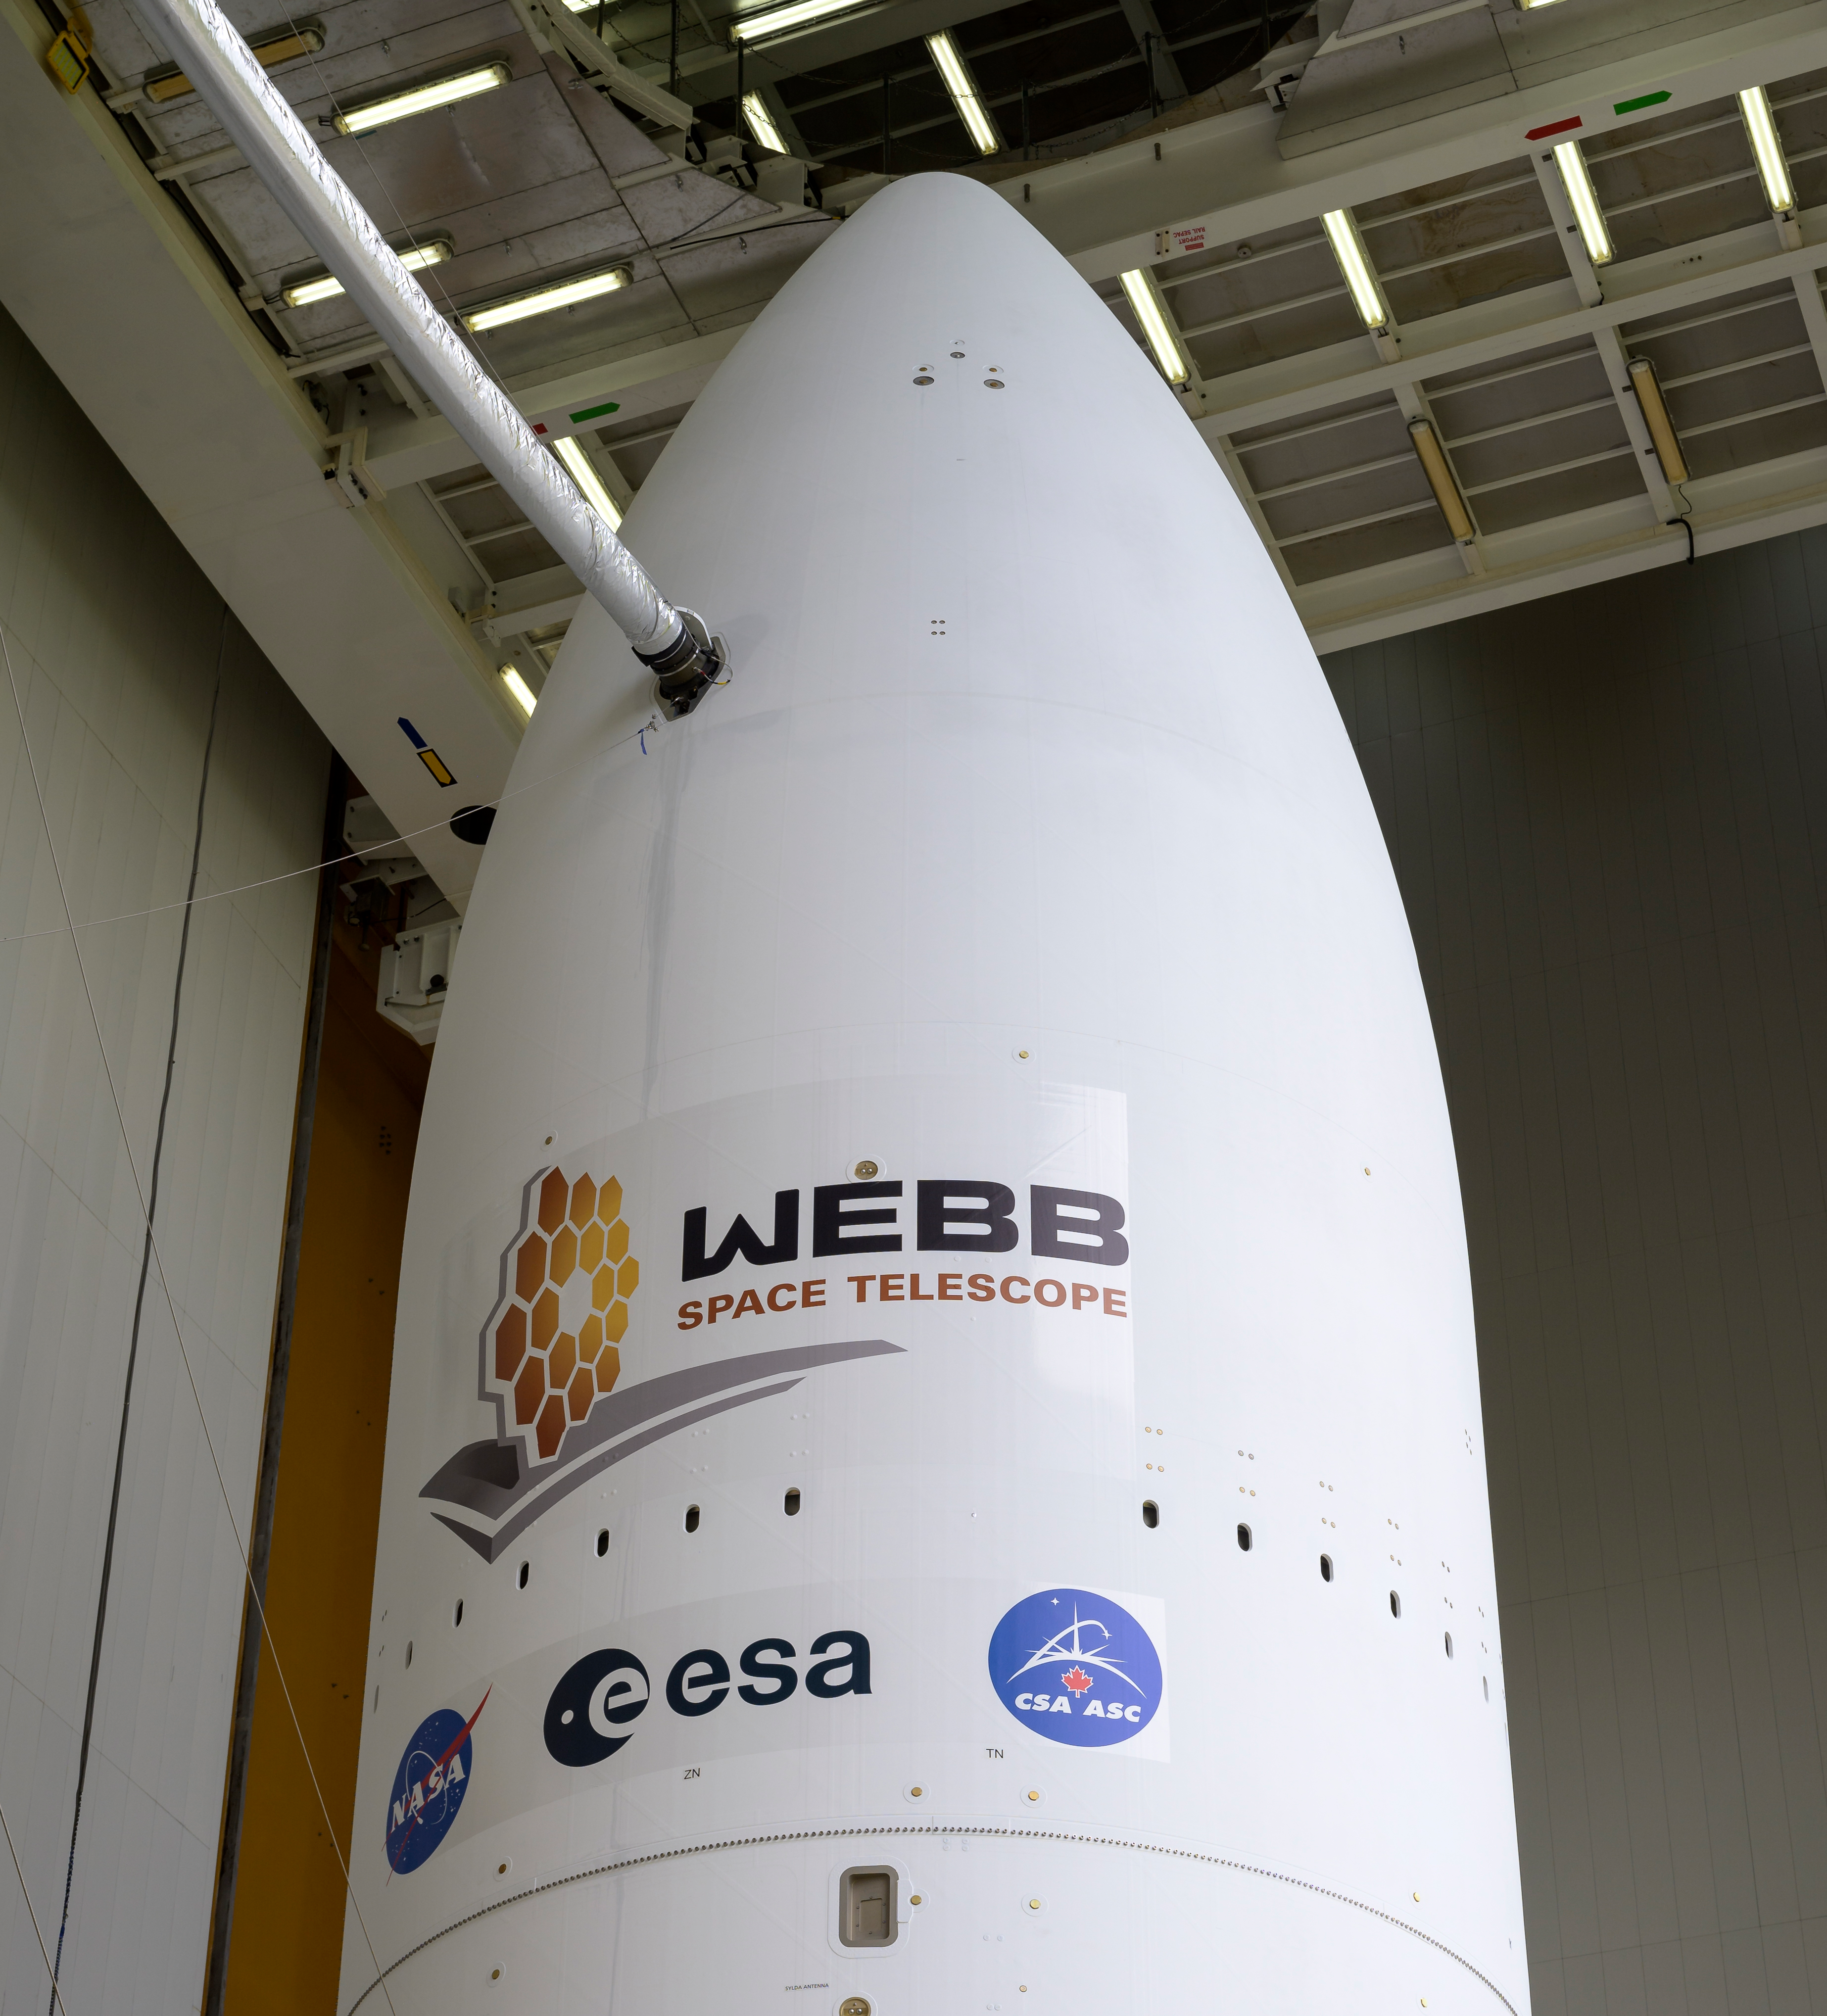

Ariane 5 Rollout with James Webb Space Telescope

Arianespace's Ariane 5 rocket with NASA’s James Webb Space Telescope onboard, is seen ahead of rollout to the launch pad, Thursday, Dec. 23, 2021, at Europe’s Spaceport, the Guiana Space Center in Kourou, French Guiana. The James Webb Space Telescope (sometimes called JWST or Webb) is a large infrared telescope with a 21.3 foot (6.5 meter) primary mirror. The observatory will study every phase of cosmic history—from within our solar system to the most distant observable galaxies in the early universe.

Credit: NASA/Bill Ingalls